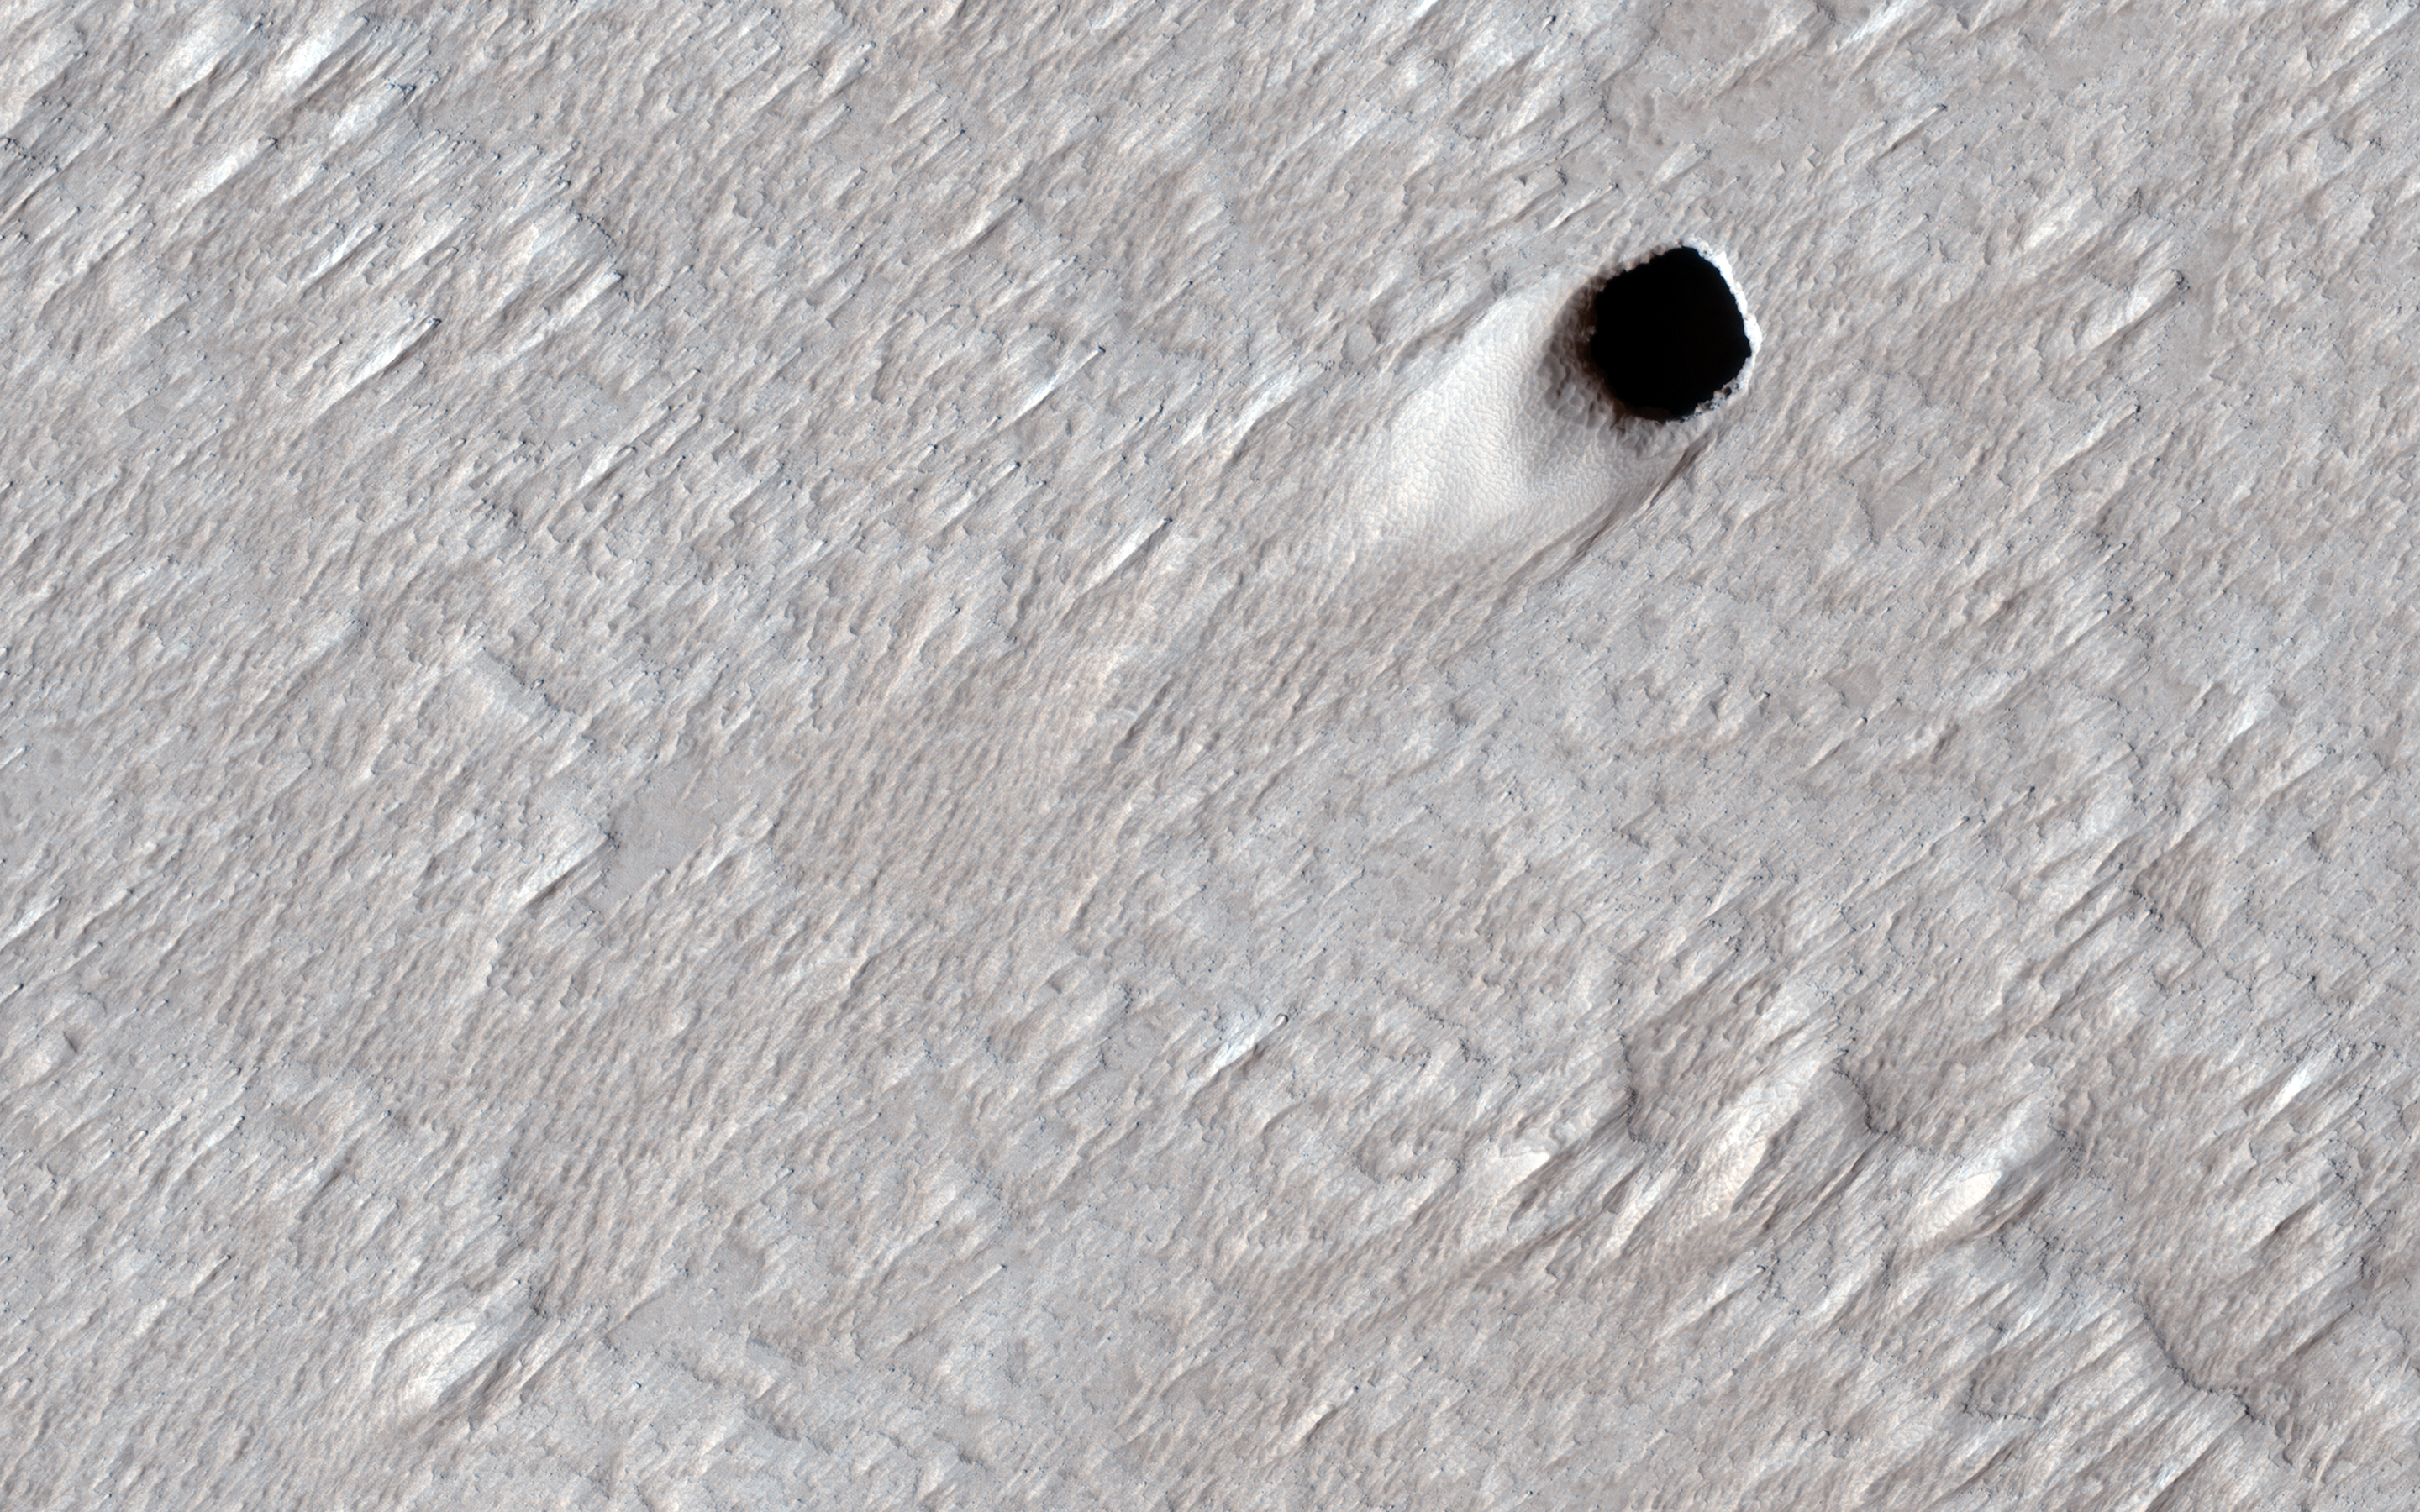

Pit Craters and Giant Volcanoes

Some types of lava can squeeze underneath older rock and lift it up so it can continue to flow underground. Large underground rivers of lava can form this way and when the volcano stops erupting, the lava can drain out of these underground tubes. These empty underground tubes are common on the Earth and may criss-cross the giant volcanoes of Mars like in this location on the flanks of Arsia Mons.

In this image, the ceiling of the lava tube collapsed in one spot and made this pit crater. The pit is about 50 meters (150 feet) across, so it’s likely that the underground tube is also at least this big (much bigger than similar caves on the Earth). HiRISE can’t see inside these steep pits because it’s always late afternoon when we pass overhead and the inside is shadowed at that time of day.

The map is projected here at a scale of 25 centimeters (9.8 inches) per pixel. (The original image scale is 25.1 centimeters [9.8 inches] per pixel [with 1 x 1 binning]; objects on the order of 75 centimeters [29.5 inches] across are resolved.) North is up.

The University of Arizona, in Tucson, operates HiRISE, which was built by Ball Aerospace & Technologies Corp., in Boulder, Colorado. NASA’s Jet Propulsion Laboratory, a division of Caltech in Pasadena, California, manages the Mars Reconnaissance Orbiter Project for NASA’s Science Mission Directorate, Washington.

Credit: NASA/JPL-Caltech/University of Arizona